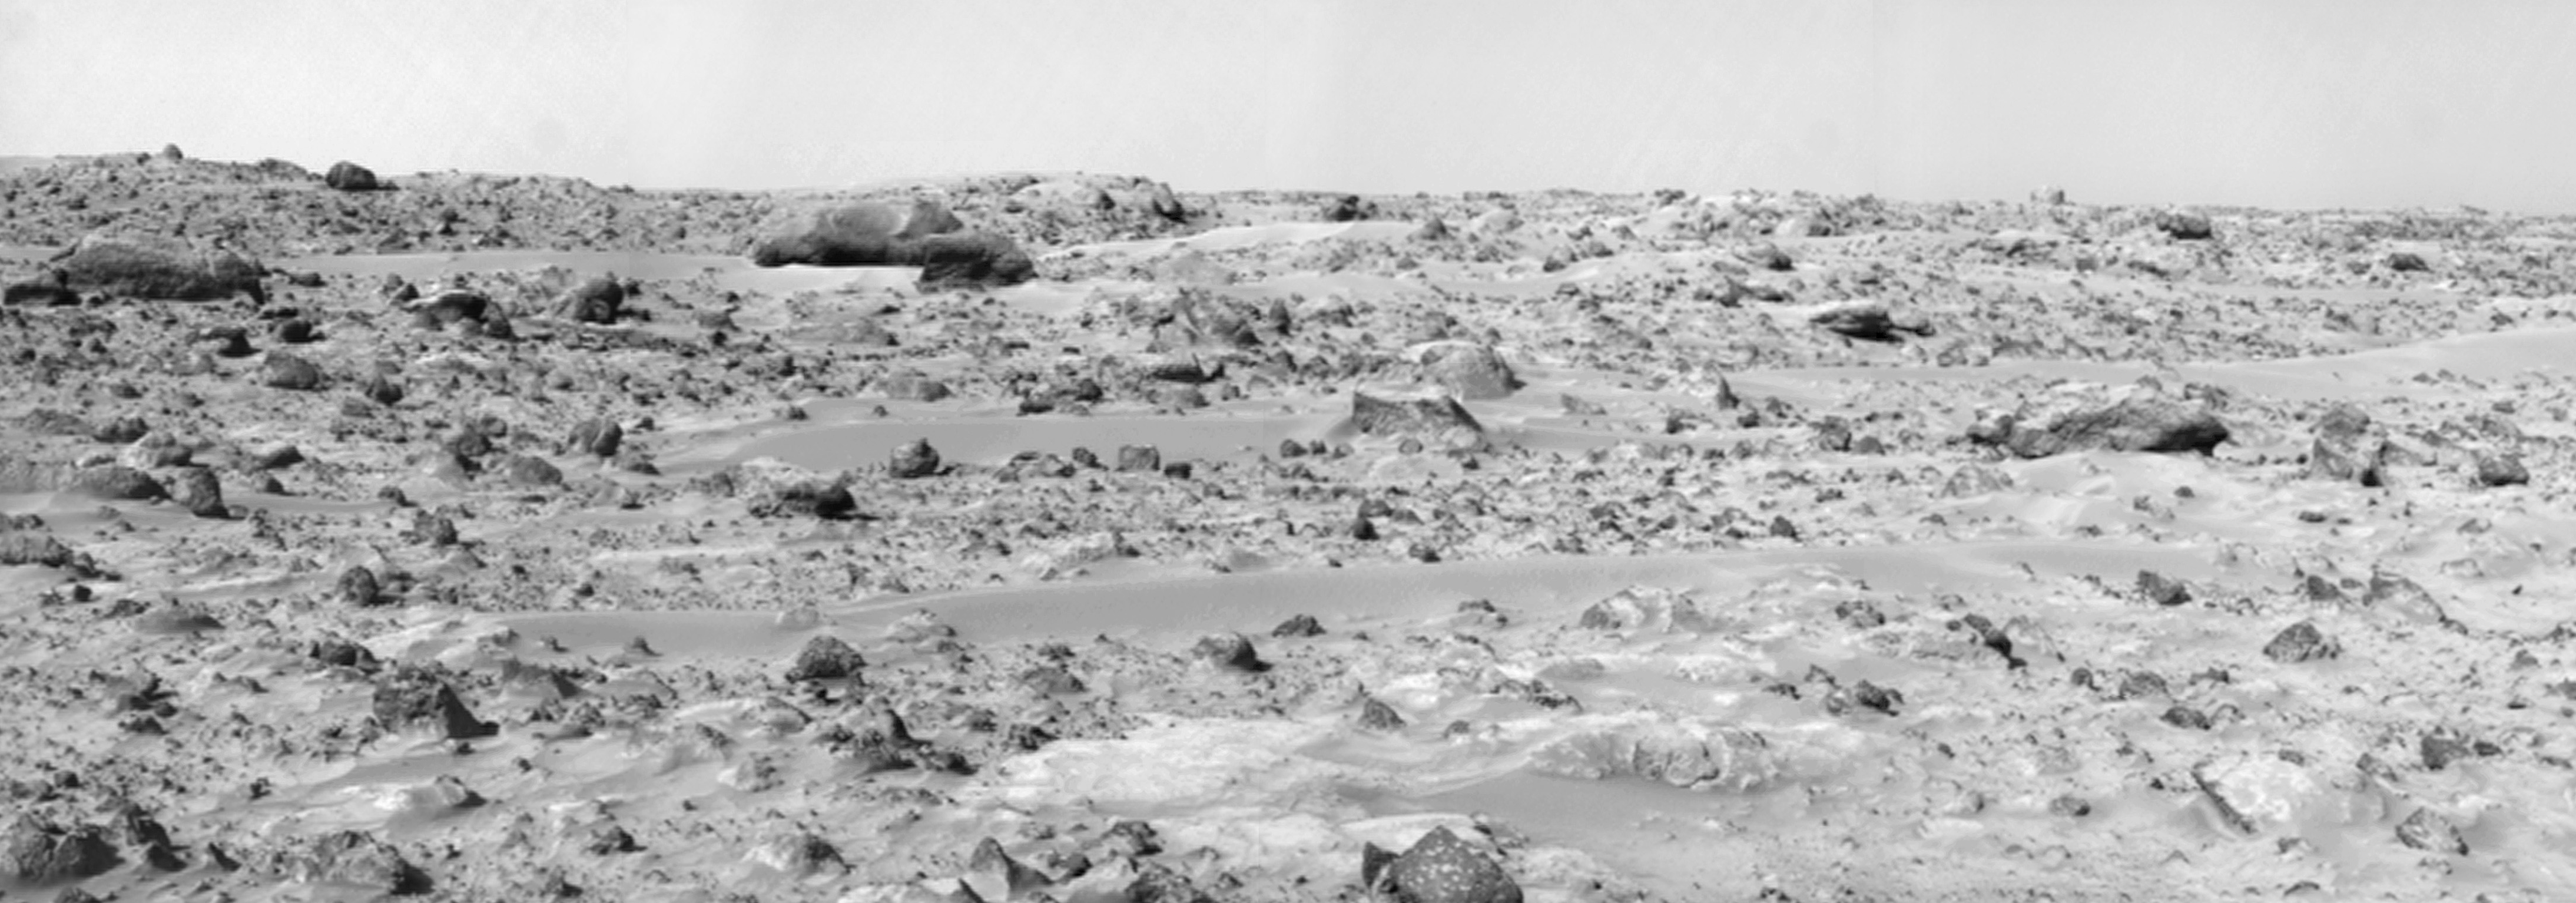

Northeast View from Pathfinder Lander

This panorama of the region to the northeast of the lander was constructed to support the Sojourner Rover Team’s plans to conduct an “autonomous traverse” to explore the terrain away from the lander after science objectives in the lander vicinity had been met. The large, relatively bright surface in the foreground, about 10 meters (33 feet) from the spacecraft, in this scene is “Baker’s Bench.” The large, elongated rock left of center in the middle distance is “Zaphod.”

This view was produced by combining 8 individual “Superpan” scenes from the left and right eyes of the IMP camera. Each frame consists of 8 individual frames (left eye) and 7 frames (right eye) taken with different color filters that were enlarged by 500% and then co-added using Adobe Photoshop to produce, in effect, a super-resolution panchromatic frame that is sharper than an individual frame would be.

Mars Pathfinder is the second in NASA’s Discovery program of low-cost spacecraft with highly focused science goals. The Jet Propulsion Laboratory, Pasadena, CA, developed and manages the Mars Pathfinder mission for NASA’s Office of Space Science, Washington, D.C. JPL is a division of the California Institute of Technology (Caltech). The IMP was developed by the University of Arizona Lunar and Planetary Laboratory under contract to JPL. Peter Smith is the Principal Investigator.

Photojournal note: Sojourner spent 83 days of a planned seven-day mission exploring the Martian terrain, acquiring images, and taking chemical, atmospheric and other measurements. The final data transmission received from Pathfinder was at 10:23 UTC on September 27, 1997. Although mission managers tried to restore full communications during the following five months, the successful mission was terminated on March 10, 1998.

Credit: NASA/JPL